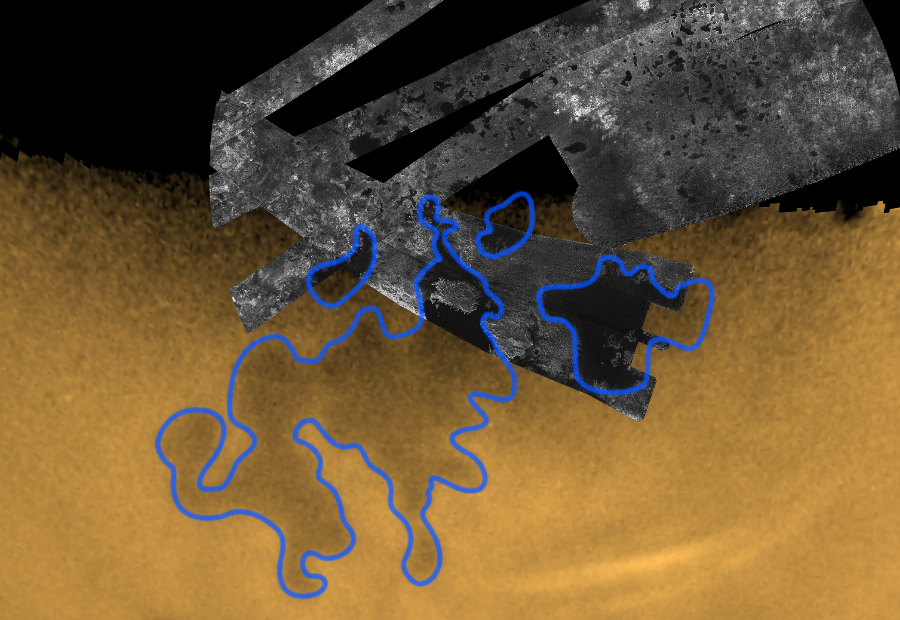

Exploring the Wetlands of Titan

Exploring the Wetlands of Titan

Cassini peers through the murky orange haze of Titan to spy what are believed to be bodies of liquid hydrocarbons, two of them as large as seas on Earth, near the moon’s north pole.

This movie blends a near natural-color view and an infrared glimpse of Titan’s surface obtained by the visual cameras, followed by a transition to imagery collected by the radar instrument aboard Cassini, for a dramatic reveal of the north pole of Saturn’s largest moon.

As the movie zooms in on the north pole, the most readily visible bodies are outlined in blue. The largest of these, on the left, is as big as the Caspian Sea on Earth; the next largest, on the right, is about the size of Lake Superior. When compared to the surface area of Titan however (which is six times smaller than Earth’s), these bodies are equivalent in size to the Bay of Bengal and Timor Sea, respectively. Geographically speaking, they are more like seas.

The movie continues with a gradual transition to a polar map of the radar imagery taken so far by Cassini of the north polar region. It is clear that one of the radar swaths has intersected a small upper bay of the largest sea, and has almost entirely imaged the second one.

The extreme darkness of these regions in the radar data argues strongly for the presence of liquid hydrocarbons, such as methane and ethane, which remain liquid at Titan’s frigid temperature of minus 180 degrees Celsius (minus 288 degrees Fahrenheit). See PIA09182.

The movie continues with a pan across the pole and the radar imagery that has uncovered a multitude of much smaller lakes.

Features of strikingly similar morphology to these dark northern seas and smaller lakes were first discovered in Cassini Imaging Science Subsystem images in June 2005, at Titan’s south pole (see PIA06240). The lake-like shoreline of the largest of these, called Ontario Lacus, its size (about the size of Lake Victoria), and its proximity to the south pole where the largest field of clouds yet seen on Titan had been observed, earned it the reputation as the best candidate for a body of liquid hydrocarbons on Titan up until that point, though the case for liquids was weak. When adjusted for the size of Titan, Ontario Lacus is equivalent in size to the Black Sea. Now, by inference, scientists are more confident that it, and the smaller features that dot the south pole, are also likely open bodies of liquid, and in aggregate make up a southern wetlands on Titan, similar to the one observed in the north polar movie.

The images used to make this movie were taken with the Cassini spacecraft narrow-angle camera on Feb. 25, 2007, at a distance of approximately 1.3 million kilometers (800,000 miles) from Titan. The infrared images were taken with a special filter centered at 938 nanometers that provides the cameras’ best view of Titan’s surface features. This view was then composited with images taken at 619, 568 and 440 nanometers to create a near natural color appearance. The radar data were acquired in synthetic aperture radar mode.

The Cassini-Huygens mission is a cooperative project of NASA, the European Space Agency and the Italian Space Agency. The Jet Propulsion Laboratory, a division of the California Institute of Technology in Pasadena, manages the mission for NASA’s Science Mission Directorate, Washington, D.C. The Cassini orbiter and its two onboard cameras were designed, developed and assembled at JPL. The imaging operations center is based at the Space Science Institute in Boulder, Colo.

Credit: NASA/JPL/Space Science Institute